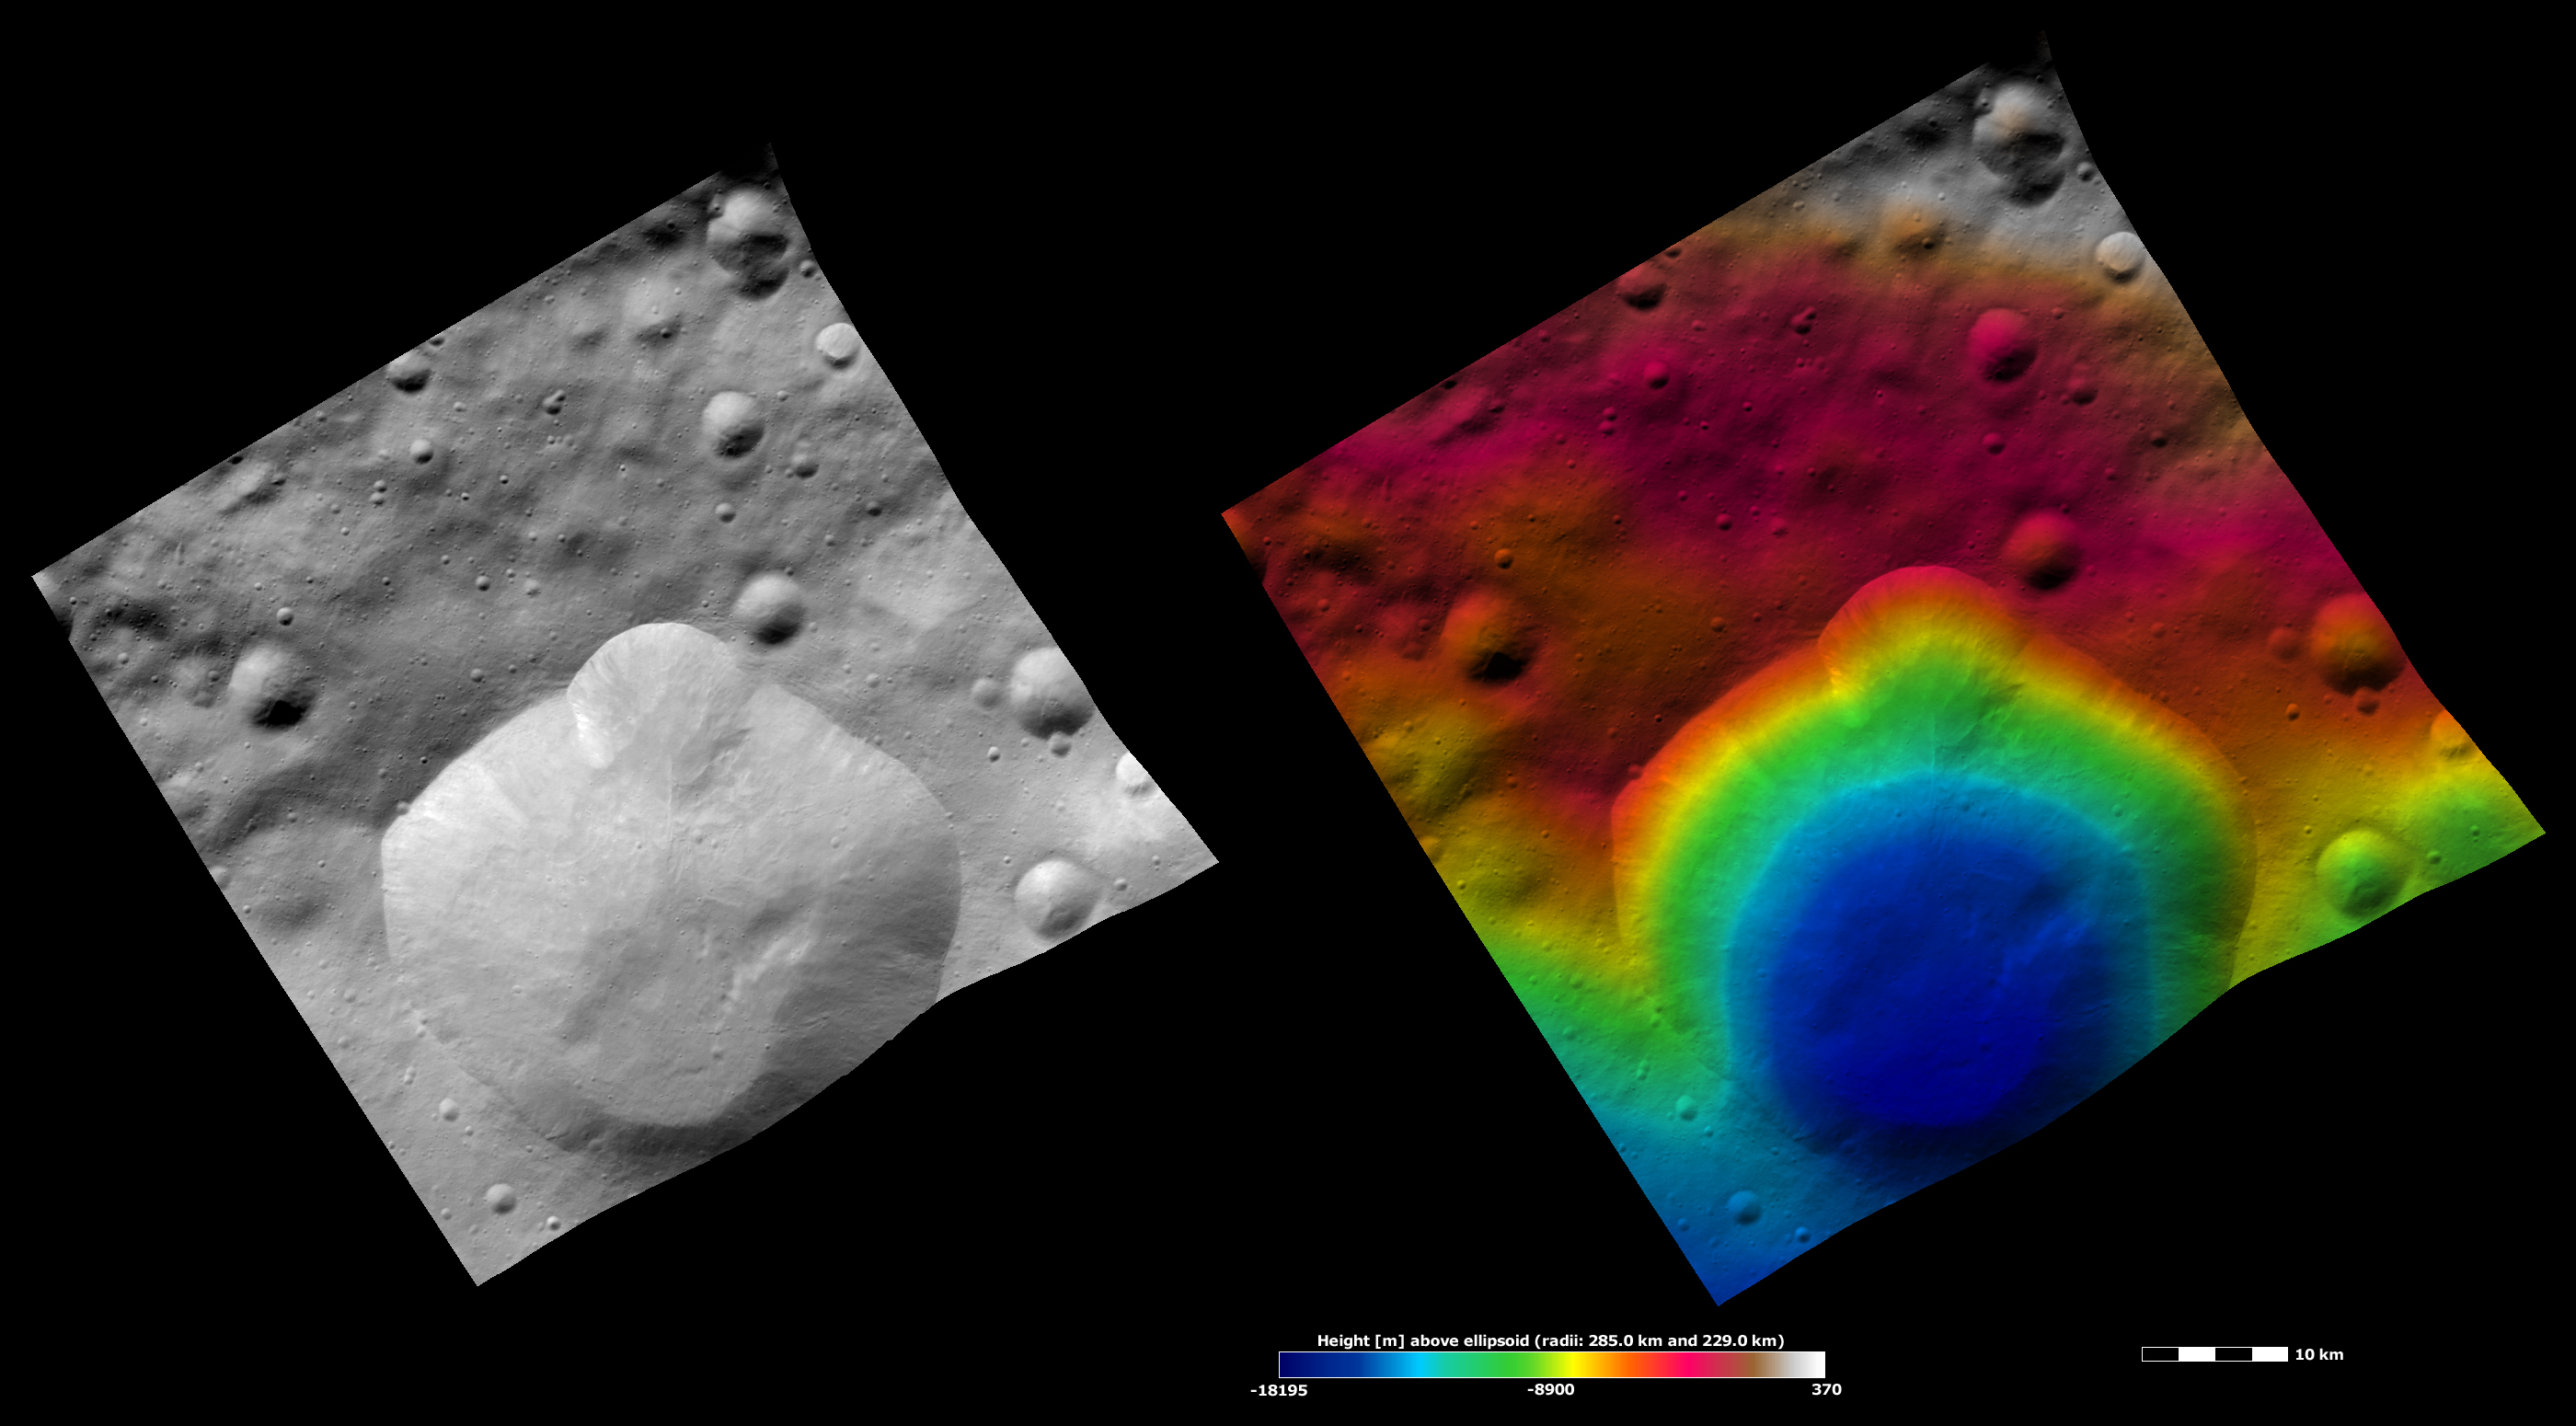

Lepida Crater, Apparent Brightness and Topography Images

The left-hand image is a Dawn FC (framing camera) image, which shows the apparent brightness of Vesta’s surface. The right-hand image is based on this apparent brightness image, which has had a color-coded height representation of the topography overlain onto it. The topography is calculated from a set of images that were observed from different viewing directions, which allows stereo reconstruction. The various colors correspond to the height of the area. The white and red areas in the topography image are the highest areas and the blue areas are the lowest areas. Lepida crater is the large crater that dominates the bottom half of the image. Lepida has a fresh, irregularly shaped rim. There appears to be a smaller crater, which must be younger than Lepida crater, forming the bulge in the top part of Lepida’s rim. The bottom rim of the smaller crater has blended into the side of Lepida, but it can still be partly distinguished. There are some mounds of material in the bottom of Lepida crater, which were probably deposited here as a result of mass movement of material down the crater’s walls. These mounds cannot be too significant in height because they are not distinguished as a separate color in the topography image.

These images are located in Vesta’s Floronia quadrangle, in Vesta’s northern hemisphere. NASA’s Dawn spacecraft obtained the apparent brightness image with its framing camera on Oct. 26, 2011. This image was taken through the camera’s clear filter. The distance to the surface of Vesta is 700 kilometers (435 miles) and the image has a resolution of about 70 meters (230 feet) per pixel. This image was acquired during the HAMO (high-altitude mapping orbit) phase of the mission. These images are lambert-azimuthal map projected.

The Dawn mission to Vesta and Ceres is managed by NASA’s Jet Propulsion Laboratory, a division of the California Institute of Technology in Pasadena, for NASA’s Science Mission Directorate, Washington D.C. UCLA is responsible for overall Dawn mission science. The Dawn framing cameras have been developed and built under the leadership of the Max Planck Institute for Solar System Research, Katlenburg-Lindau, Germany, with significant contributions by DLR German Aerospace Center, Institute of Planetary Research, Berlin, and in coordination with the Institute of Computer and Communication Network Engineering, Braunschweig. The framing camera project is funded by the Max Planck Society, DLR, and NASA/JPL.

Credit: NASA/JPL-Caltech/UCLA/MPS/DLR/IDA